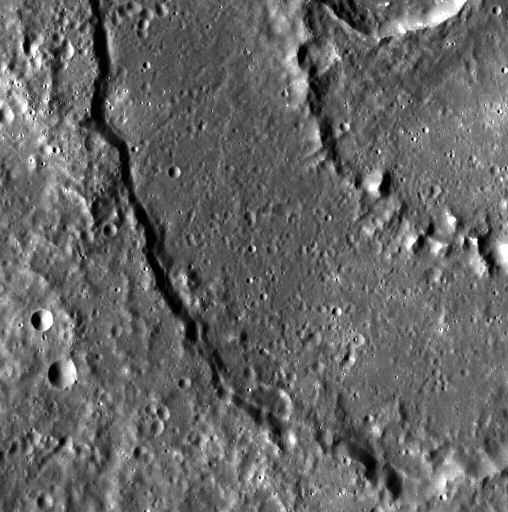

Ring Around the Basin

Mercury is covered with beautiful peak-ring basins, and a slice of one can be seen here. In fact, though this peak-ring basin was seen during MESSENGER’s second flyby of Mercury, it does not yet have a name.

This image was acquired as part of MDIS’s high-resolution surface morphology base map. The surface morphology base map will cover more than 90% of Mercury’s surface with an average resolution of 250 meters/pixel (0.16 miles/pixel or 820 feet/pixel). Images acquired for the surface morphology base map typically have off-vertical Sun angles (i.e., high incidence angles) and visible shadows so as to reveal clearly the topographic form of geologic features.

On March 17, 2011 (March 18, 2011, UTC), MESSENGER became the first spacecraft ever to orbit the planet Mercury. The mission is currently in its commissioning phase, during which spacecraft and instrument performance are verified through a series of specially designed checkout activities. In the course of the one-year primary mission, the spacecraft’s seven scientific instruments and radio science investigation will unravel the history and evolution of the Solar System’s innermost planet. Visit the Why Mercury? section of this website to learn more about the science questions that the MESSENGER mission has set out to answer.

Date acquired: May 13, 2011
Image Mission Elapsed Time (MET): 213808204
Image ID: 249397
Instrument: Wide Angle Camera (WAC) of the Mercury Dual Imaging System (MDIS)
WAC filter: 7 (748 nanometers)
Center Latitude: 33.36°
Center Longitude: 280.3° E
Resolution: 186 meters/pixel
Scale: This image is approximately 95 km (59 miles) across
Incidence Angle: 63.4°
Emission Angle: 11.4°
Phase Angle: 51.9°

These images are from MESSENGER, a NASA Discovery mission to conduct the first orbital study of the innermost planet, Mercury. For information regarding the use of images, see the MESSENGER image use policy.

Credit: NASA/Johns Hopkins University Applied Physics Laboratory/Carnegie Institution of Washington